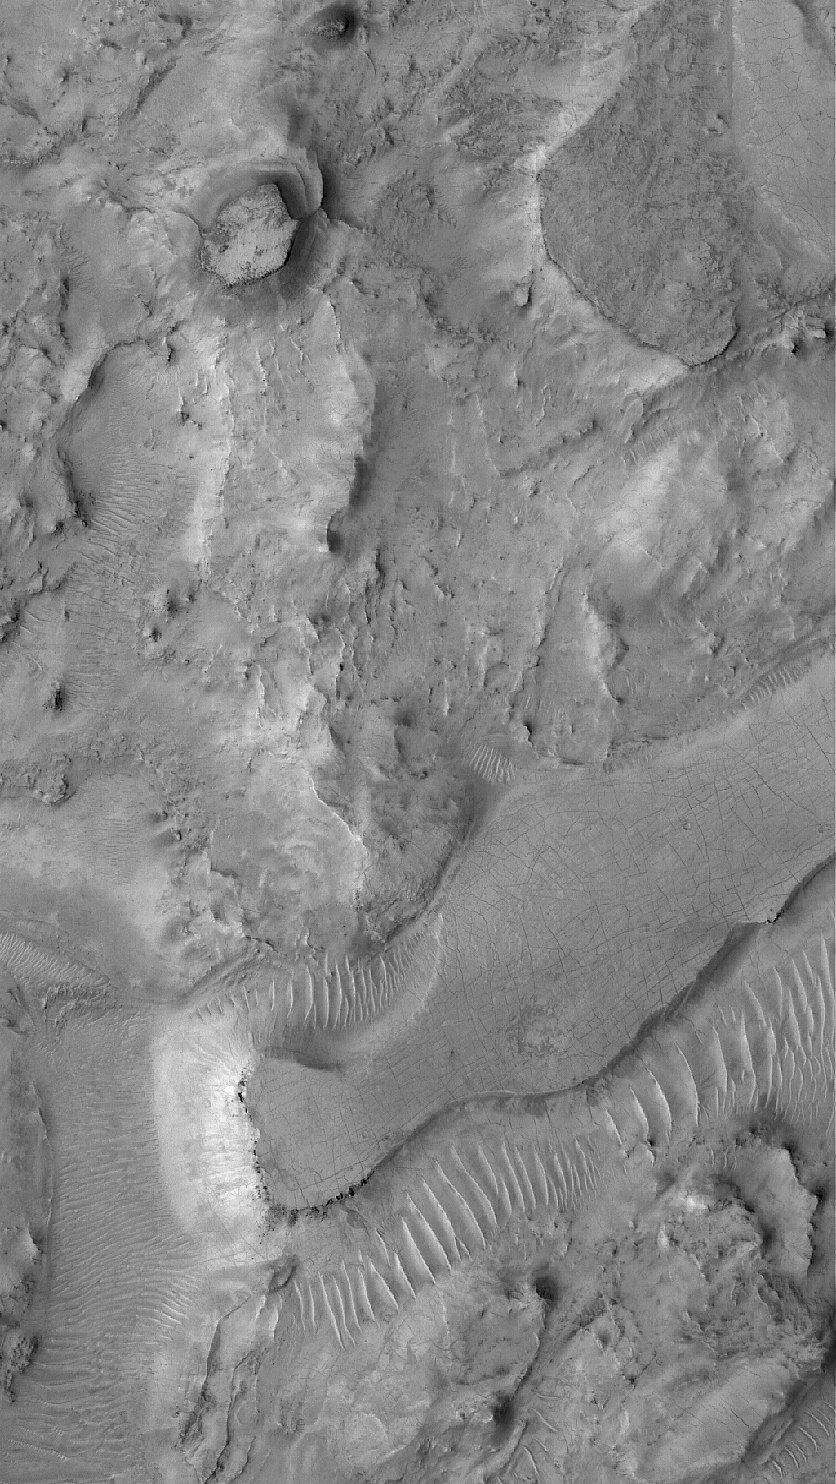

East Arabia Mesas

30 October 2005
This Mars Global Surveyor (MGS) Mars Orbiter Camera (MOC) image shows mesas and other eroded landforms in eastern Arabia Terra, near Huo Hsing Vallis. Arabia Terra is generally a cratered terrain that has been severely eroded, although the causes of the erosion — and where all the material went when it was removed — are not known.

Location near: 27.3°N, 293.2°W
Image width: width: ~3 km (~1.9 mi)
Illumination from: lower left
Season: Northern Summer

Credit: NASA/JPL/Malin Space Science Systems